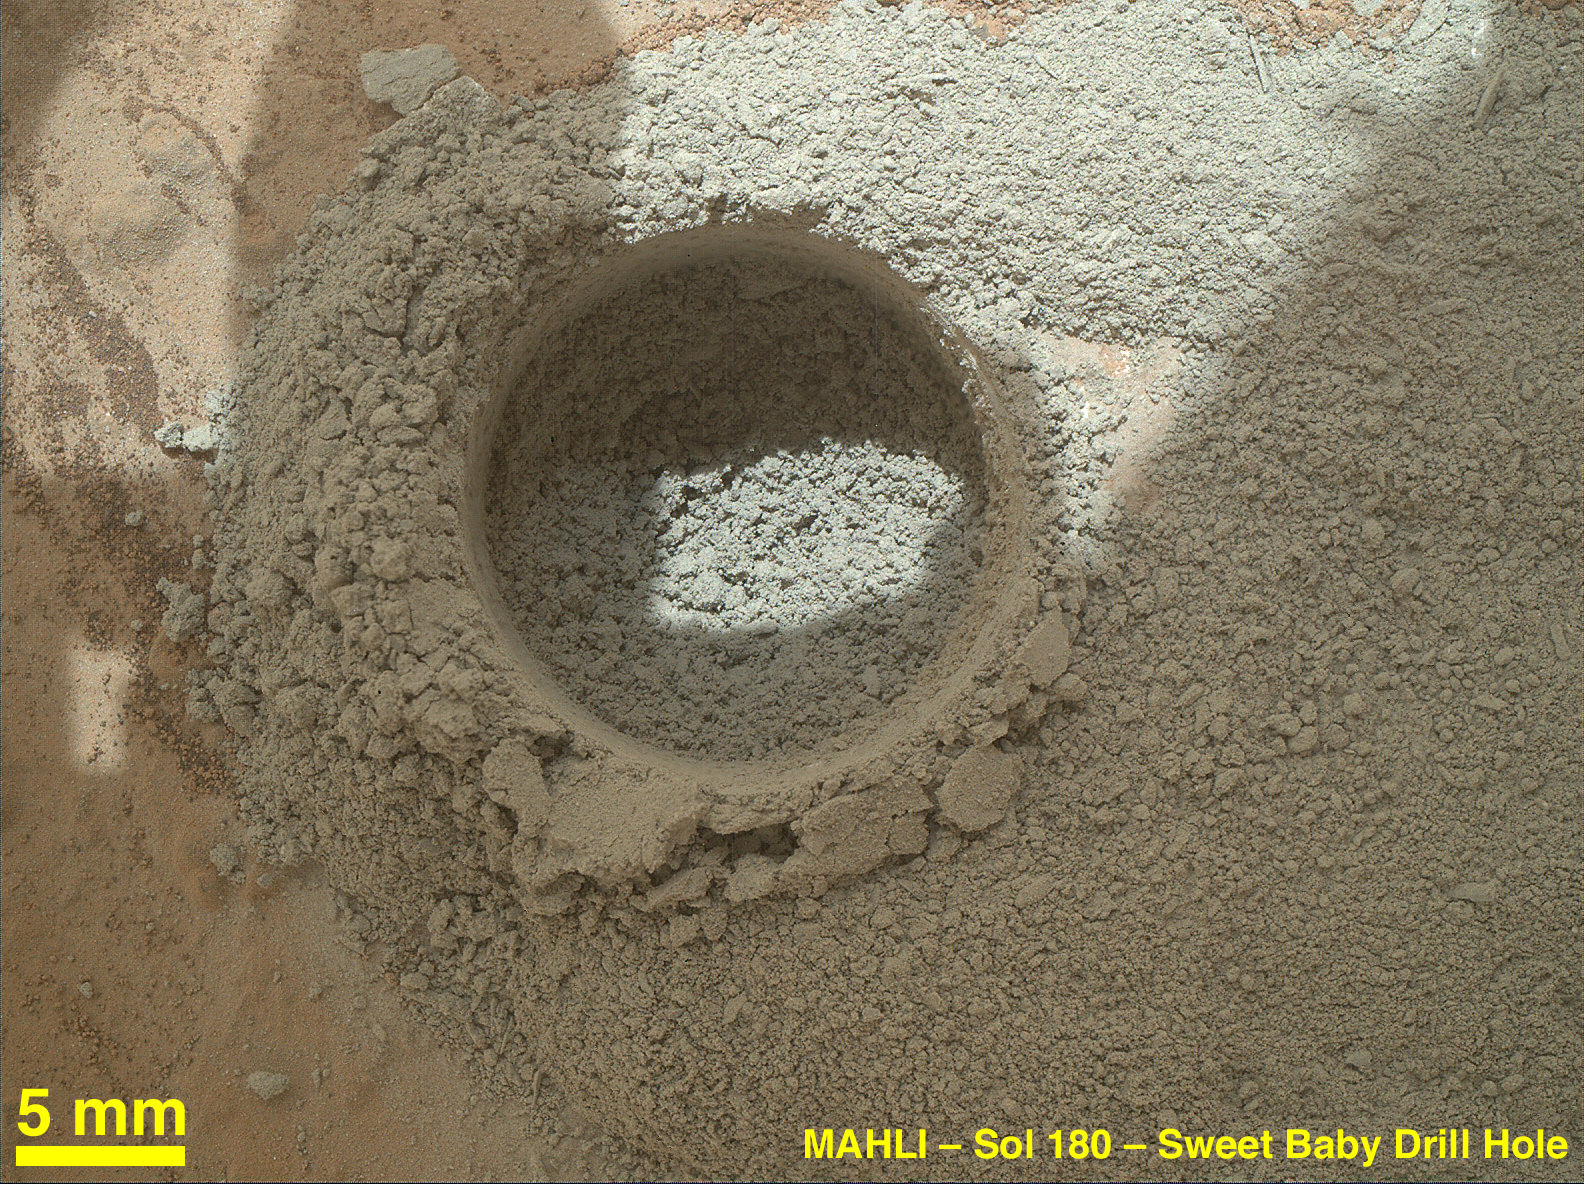

Close-Up After Preparatory Test of Drilling on Mars

After an activity called the “mini drill test” by NASA’s Mars rover Curiosity, the rover’s Mars Hand Lens Imager (MAHLI) camera recorded this close-up view of the results during the 180th Martian day, or sol, of the rover’s work on Mars (Feb. 6, 2013).

The test generated a ring of powdered rock for inspection in advance of the rover’s first full drilling. The hole is 0.63 inch (1.6 centimeters) in diameter and about 0.8 (2 centimeters) deep. MAHLI took this image from a position 2 inches (5 centimeters) away.

The location is on a patch of flat rock called “John Klein.” If the cuttings are judged to be suitable for processing by the rover’s sample handling mechanisms, the mission’s first full drilling is planned for a nearby spot on John Klein. The full drilling will be the first rock drilling on Mars to collect a sample of material for analysis.

Malin Space Science Systems, San Diego, developed, built and operates MAHLI and the MAHLI engineering model. NASA’s Jet Propulsion Laboratory, Pasadena, Calif., manages the Mars Science Laboratory Project and the mission’s Curiosity rover for NASA’s Science Mission Directorate in Washington. Curiosity and the mission’s Vehicle System Test Bed rover were designed and built at JPL, a division of the California Institute of Technology in Pasadena.

Credit: NASA/JPL-Caltech/MSSS